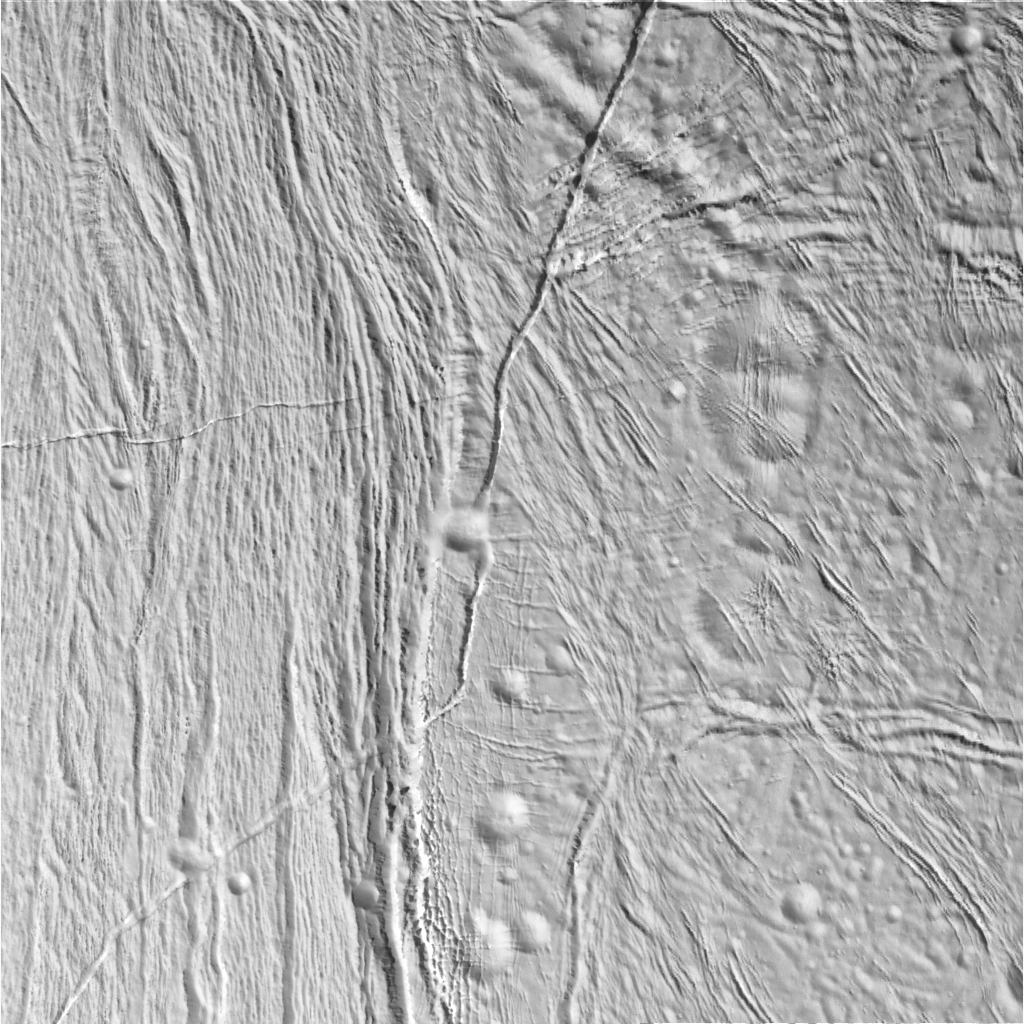

Transition on Enceladus

This view of Saturn’s moon Enceladus shows an area that has undergone a very intriguing — and in places puzzling — sequence of events. The craters here are subdued, as seen elsewhere on Enceladus, and most, but not all, are older than the fractures. Fracturing has occurred at a wide variety of scales, from the wide rift running through the center of the image to much narrower sets of shorter fractures that crosscut the craters (and each other) to the left.

The image has been rotated so that north on Enceladus is up.

This region is a transition from cratered to wrinkled terrain. Westward (left) of the central rift that divides the two regions are relatively parallel grooves and ridges that are reminiscent of terrain on Jupiter’s large moon Ganymede. Very few craters are seen in this area of Enceladus. Eastward (right) of the large rift the terrain becomes more cratered, although the craters are quite degraded (meaning soft and shallow in appearance).

A prominent fracture runs north-south to the center of the image, then turns sharply to the southwest, cutting across cratered terrain, the large rift, and the grooved terrain. This behavior signifies that it is one of the youngest features in this image.

The image was taken in visible light with the narrow angle camera from a distance of about 14,000 kilometers (8,800 miles) and from Enceladus and at a Sun-Enceladus-spacecraft, or phase, angle of 44 degrees. Pixel scale in the image is about 85 meters (280 feet) per pixel.

A stereo version of the scene is also available (see PIA06214). The images have been contrast-enhanced to aid visibility.

The Cassini-Huygens mission is a cooperative project of NASA, the European Space Agency and the Italian Space Agency. The Jet Propulsion Laboratory, a division of the California Institute of Technology in Pasadena, manages the mission for NASA’s Science Mission Directorate, Washington, D.C. The Cassini orbiter was designed, developed and assembled at JPL. The magnetometer team is based at Imperial College in London, working with team members from the United States and Germany.

Credit: NASA/JPL/Space Science Institute